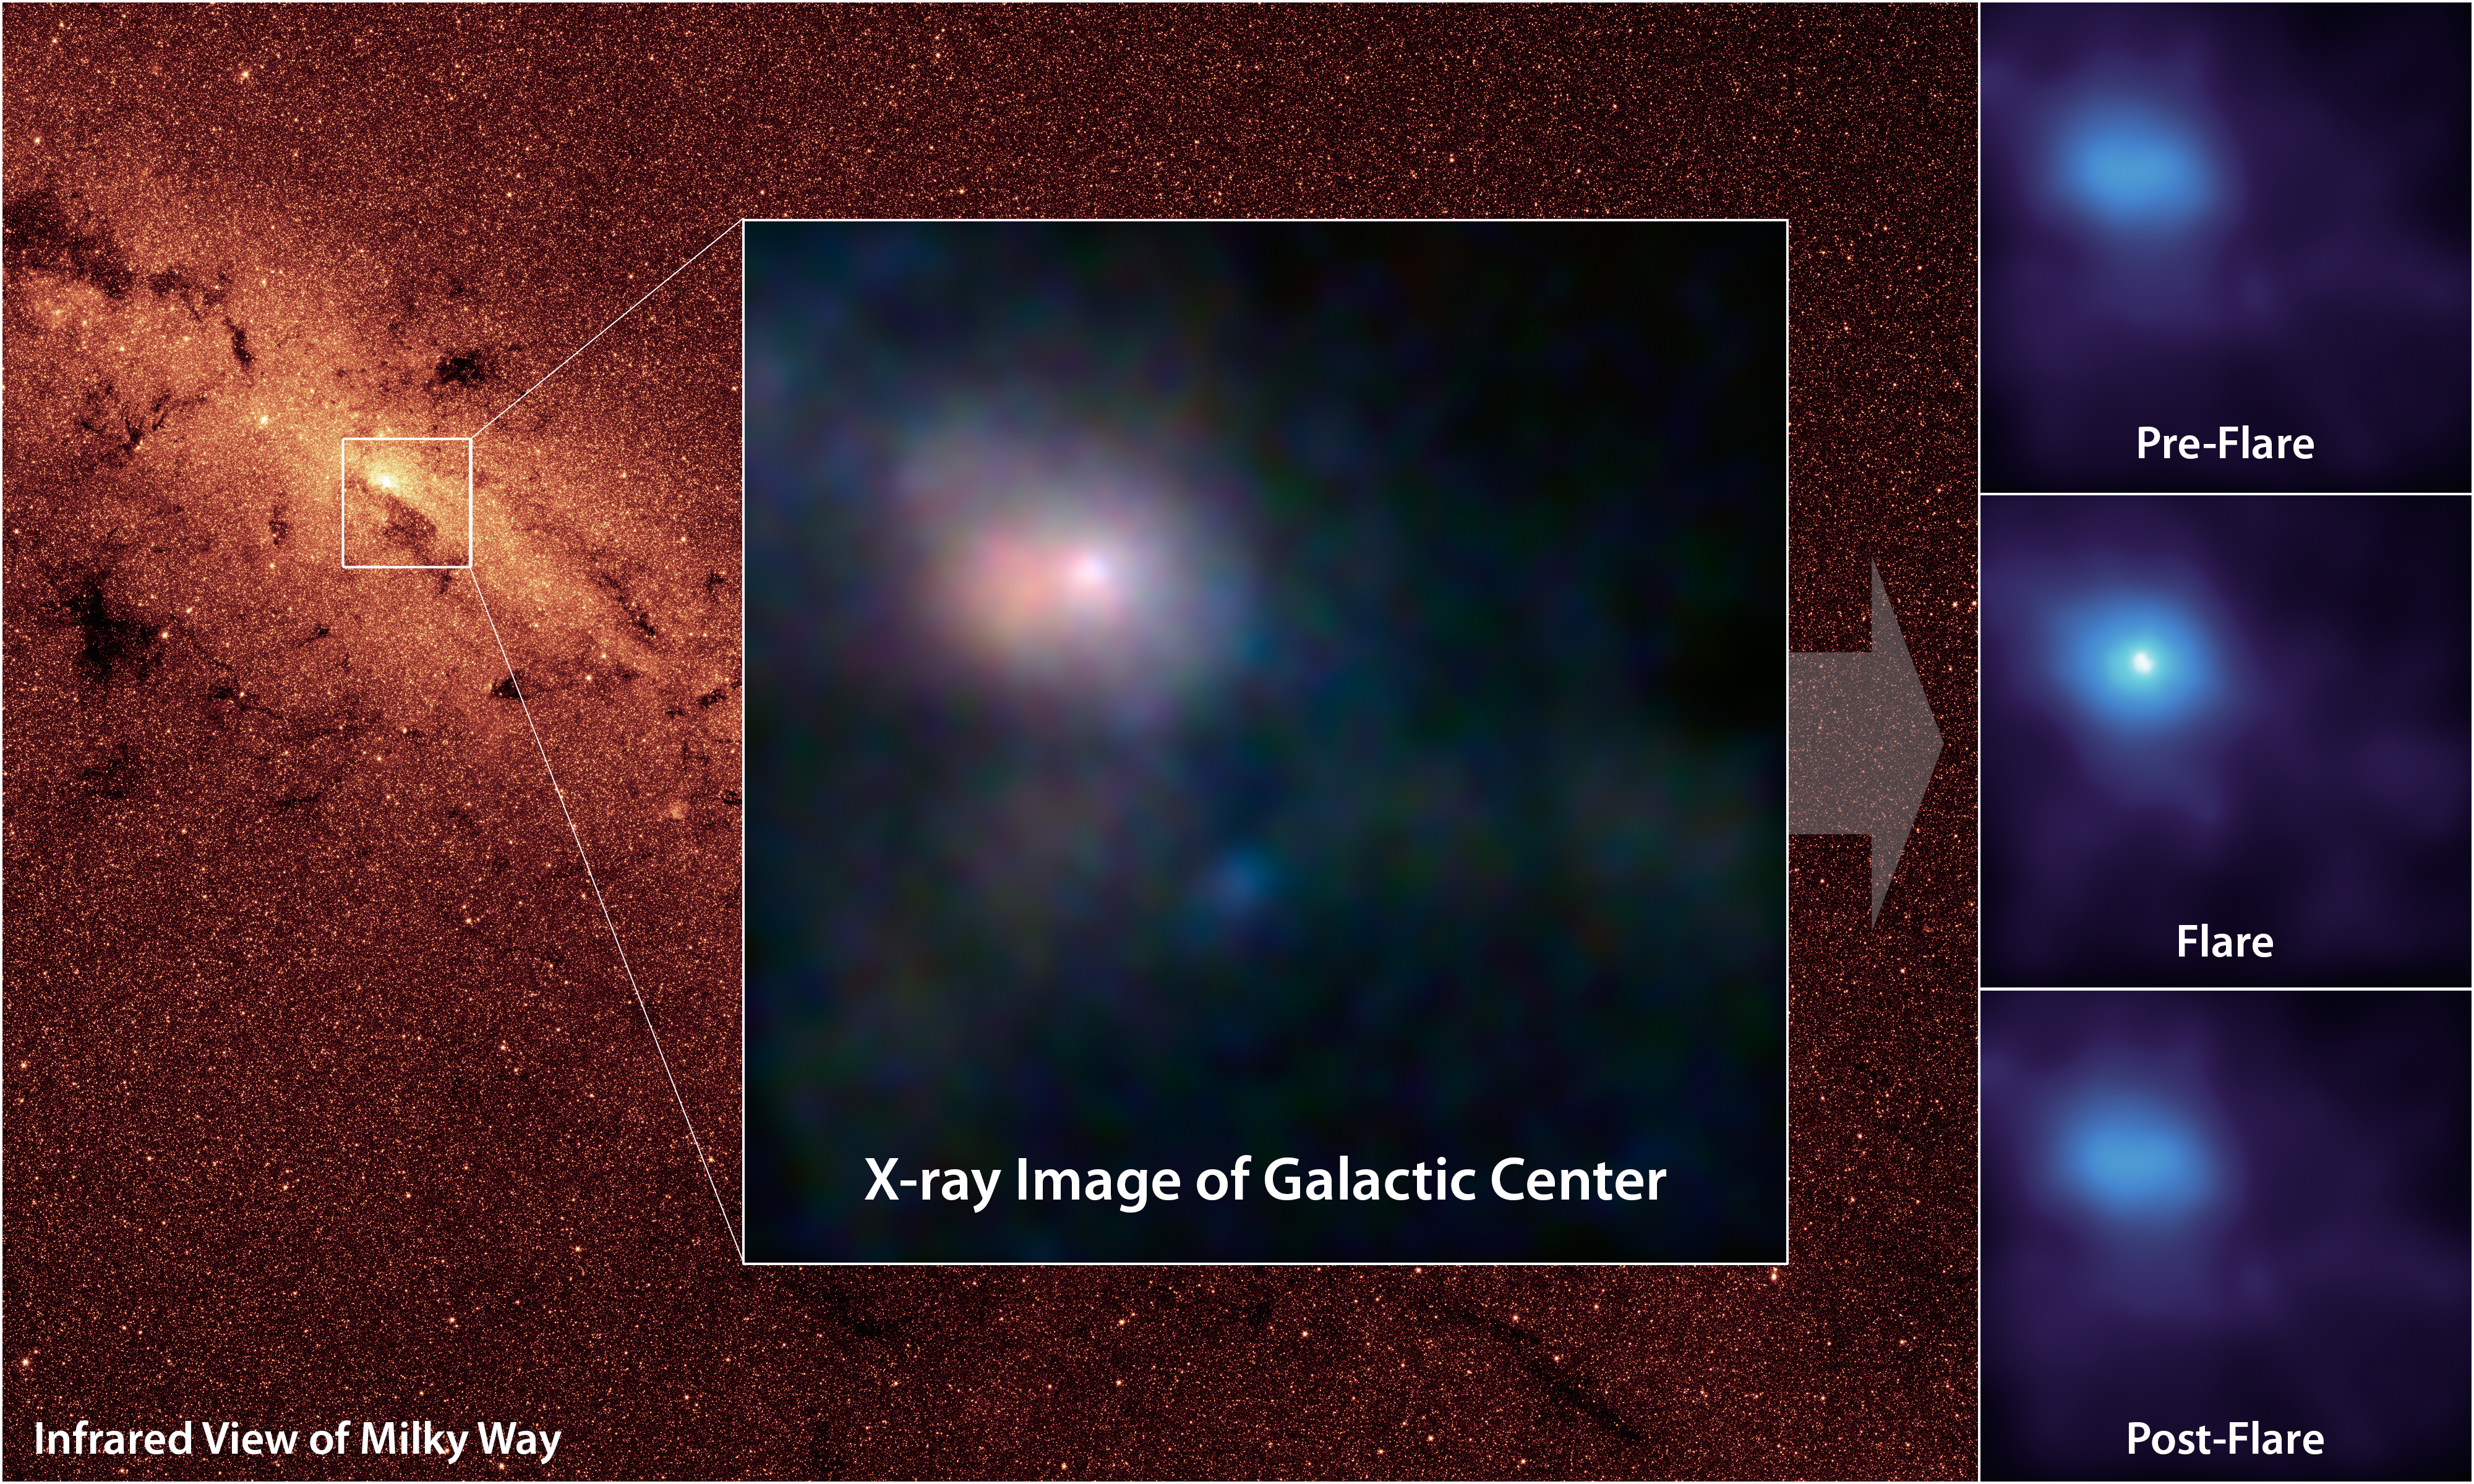

Pointing X-ray Eyes at our Resident Supermassive Black Hole

NASA’s Nuclear Spectroscopic Telescope Array, or NuSTAR, has captured these first, focused views of the supermassive black hole at the heart of our galaxy in high-energy X-ray light. The background image, taken in infrared light, shows the location of our Milky Way’s humongous black hole, called Sagittarius A*, or Sgr A* for short. NuSTAR is the first telescope to be able to focus high-energy X-rays, giving astronomers a new tool for probing extreme objects such as black holes.

In the main image, the brightest white dot is the hottest material located closest to the black hole, and the surrounding pinkish blob is hot gas, likely belonging to a nearby supernova remnant. The time series at right shows a flare caught by NuSTAR over an observing period of two days in July; the middle panel shows the peak of the flare, when the black hole was consuming and heating matter to temperatures up to 180 million degrees Fahrenheit (100 million degrees Celsius).

The main image is composed of light seen at four different X-ray energies. Blue light represents energies of 10 to 30 kiloelectron volts (keV); green is 7 to 10 keV; and red is 3 to 7 keV. The time series shows light with energies of 3 to 30 keV.

The background image of the central region of our Milky Way was taken at shorter infrared wavelengths by NASA’s Spitzer Space Telescope.

Credit: NASA/JPL-Caltech